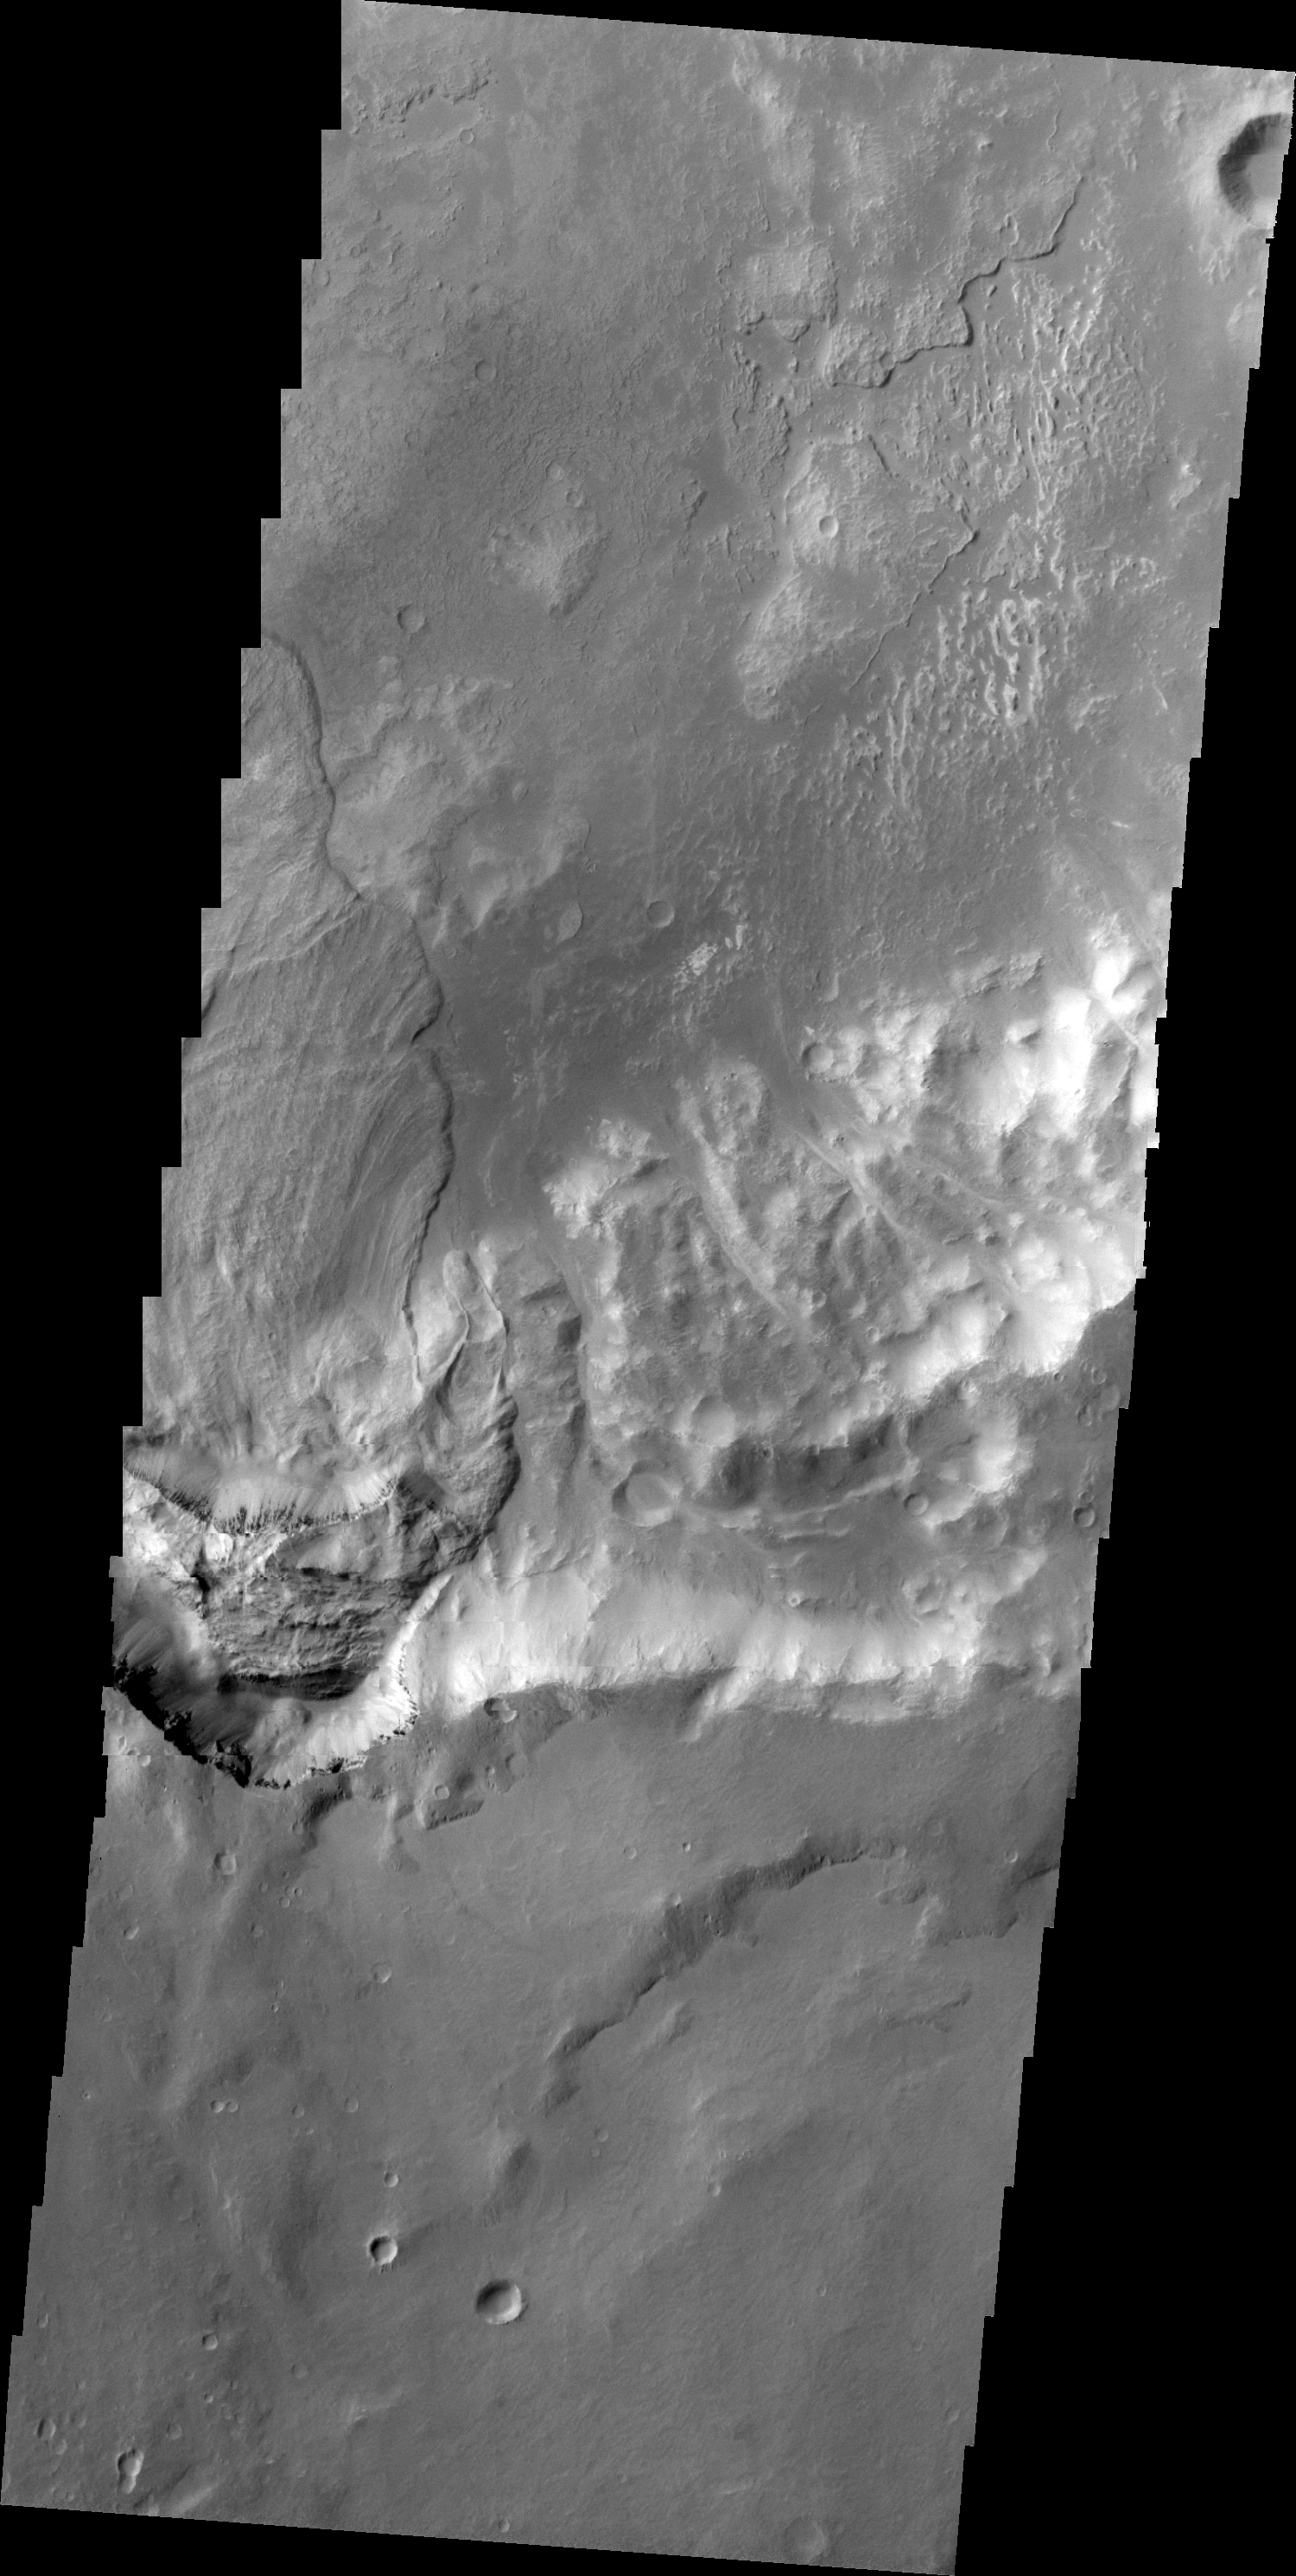

Landslide Southwest of Holden Crater

Only a portion of a large landslide deposit is shown in this VIS image. The landslide occurred on the rim of an unnamed crater southwest of Holden Crater.

Image information: VIS instrument. Latitude -27.6N, Longitude 323.3E. 20 meter/pixel resolution.

Please see the THEMIS Data Citation Note for details on crediting THEMIS images.

Note: this THEMIS visual image has not been radiometrically nor geometrically calibrated for this preliminary release. An empirical correction has been performed to remove instrumental effects. A linear shift has been applied in the cross-track and down-track direction to approximate spacecraft and planetary motion. Fully calibrated and geometrically projected images will be released through the Planetary Data System in accordance with Project policies at a later time.

NASA’s Jet Propulsion Laboratory manages the 2001 Mars Odyssey mission for NASA’s Office of Space Science, Washington, D.C. The Thermal Emission Imaging System (THEMIS) was developed by Arizona State University, Tempe, in collaboration with Raytheon Santa Barbara Remote Sensing. The THEMIS investigation is led by Dr. Philip Christensen at Arizona State University. Lockheed Martin Astronautics, Denver, is the prime contractor for the Odyssey project, and developed and built the orbiter. Mission operations are conducted jointly from Lockheed Martin and from JPL, a division of the California Institute of Technology in Pasadena.

Credit: NASA/JPL/ASU